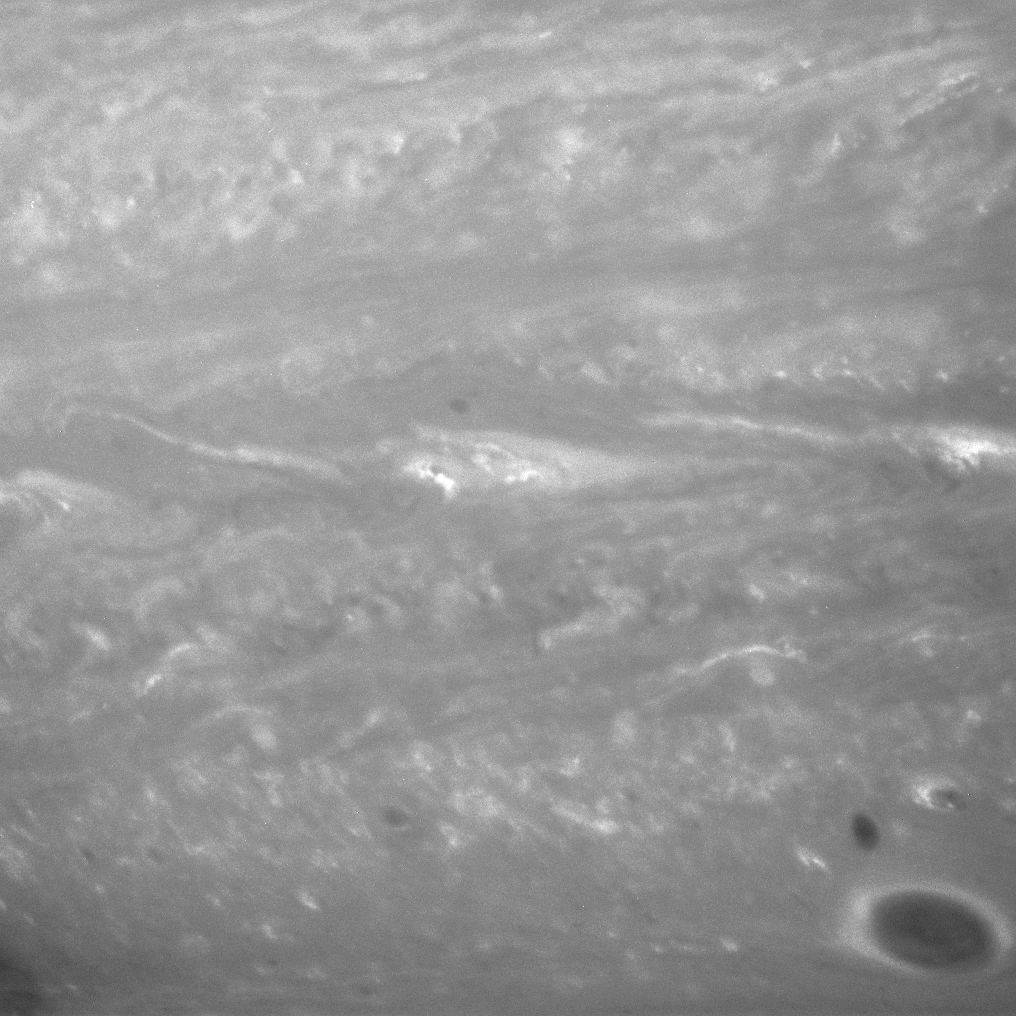

Whirlwinds of Saturn

Incredible gales blow in Saturn’s twisted atmosphere. Winds in this region of Saturn have been measured at greater than 360 kilometers (225 miles) per hour, faster than the most powerful hurricanes on Earth.

The image was taken with the Cassini spacecraft narrow-angle camera on Sept. 17, 2007, using a spectral filter sensitive to wavelengths of infrared light centered at 750 nanometers. The view was obtained at a distance of approximately 3.5 million kilometers (2.2 million miles) from Saturn. Image scale is 21 kilometers (13 miles) per pixel.

The Cassini-Huygens mission is a cooperative project of NASA, the European Space Agency and the Italian Space Agency. The Jet Propulsion Laboratory, a division of the California Institute of Technology in Pasadena, manages the mission for NASA’s Science Mission Directorate, Washington, D.C. The Cassini orbiter and its two onboard cameras were designed, developed and assembled at JPL. The imaging operations center is based at the Space Science Institute in Boulder, Colo.

Credit: NASA/JPL/Space Science Institute